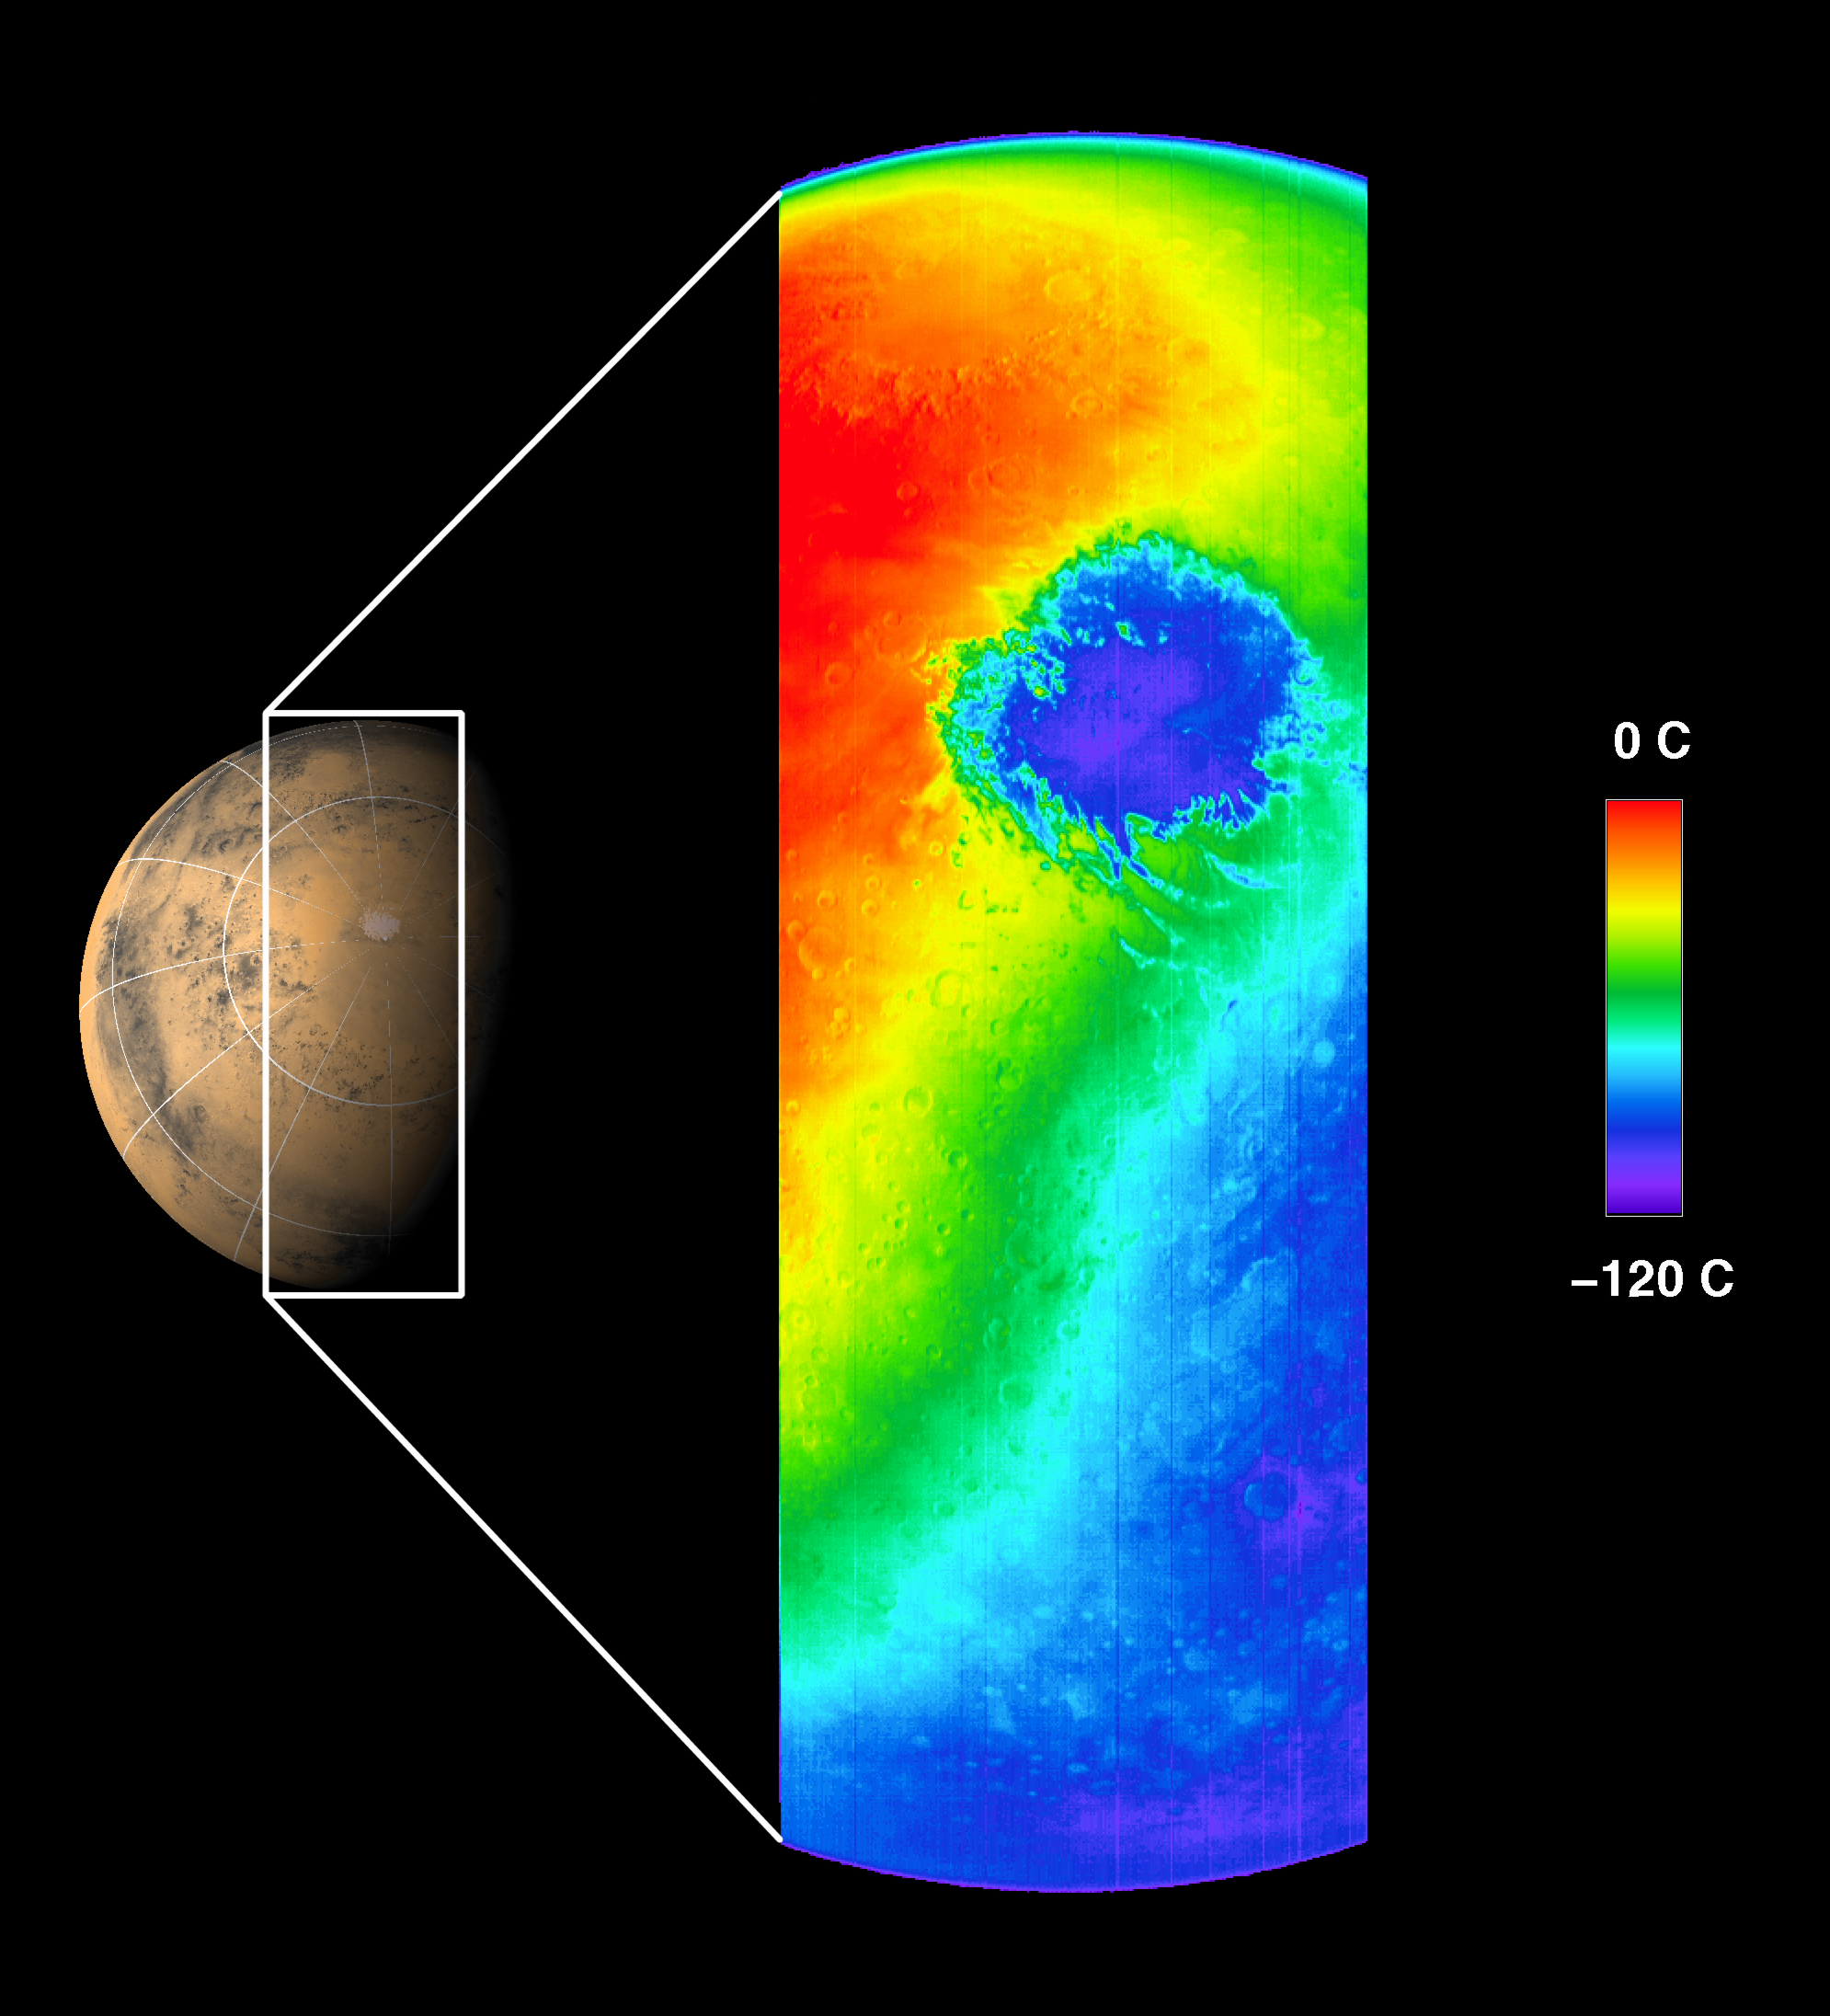

First THEMIS Image of Mars

This thermal infrared image was acquired by Mars Odyssey’s thermal emission imaging system on October 30, 2001, as the spacecraft orbited Mars on its ninth revolution around the planet. The image was taken as part of the calibration and testing process of the camera system.

This image shows the temperature of Mars in one of the 10 thermal infrared filters. The spacecraft was approximately 22,000 kilometers (about 13,600 miles) above the planet looking down toward the south pole of Mars when this image was acquired.

It is late spring in the martian southern hemisphere. The extremely cold, circular feature shown in blue is the martian south polar carbon dioxide ice cap at a temperature of about -120 °C (-184 ° F). The cap is more than 900 kilometers (540 miles) in diameter at this time and will continue to shrink as summer progresses. Clouds of cooler air blowing off the cap can be seen in orange extending across the image to the left of the cap. The cold region in the lower right portion of the image shows the nighttime temperatures of Mars, demonstrating the “night-vision” capability of the camera system to observe Mars even when the surface is in darkness. The warmest regions occur near local noontime. The ring of mountains surrounding the 900-kilometer (540-mile) diameter impact basin Argyre can be seen in the early afternoon in the upper portion of the image. The thin blue crescent along the upper limb of the planet is the martian atmosphere.

This image covers a length of over 6,500 kilometers (3,900 miles) spanning the planet from limb to limb, with a resolution of approximately 5.5 kilometers per pixel (3.4 miles per pixel), or picture elements, at the point directly beneath the spacecraft. The Odyssey’s infrared camera is planned to have a resolution of 100 meters per pixel (about 300 feet per pixel) from its mapping orbit.

JPL manages the 2001 Mars Odyssey mission for NASA’s Office of Space Science, Washington, D.C. The thermal emission imaging system was developed at Arizona State University, Tempe with Raytheon Santa Barbara Remote Sensing, Santa Barbara, Calif. Lockheed Martin Astronautics, Denver, Colo., is the prime contractor for the project, and developed and built the orbiter. Mission operations are conducted jointly from Lockheed Martin and from JPL, a division of the California Institute of Technology in Pasadena.

Credit: NASA/JPL/Arizona State University